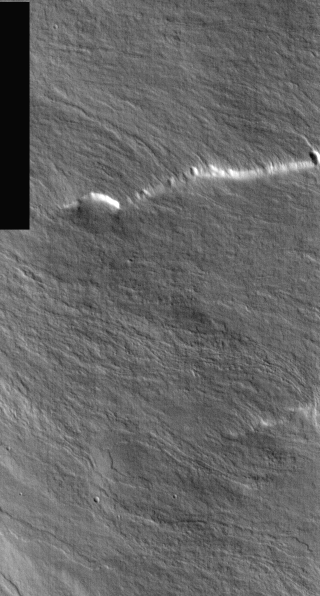

Olympus Mons in Day

This is a daytime IR image of the same location as yesterday’s nighttime IR image (PIA07182). Lava flows are much easier to identify in this image. The warming of the surface by the sun has increased the signal emitted to the camera.

Image information: IR instrument. Latitude 14, Longitude 229.8 East (130.2 West). 100 meter/pixel resolution.

Note: this THEMIS visual image has not been radiometrically nor geometrically calibrated for this preliminary release. An empirical correction has been performed to remove instrumental effects. A linear shift has been applied in the cross-track and down-track direction to approximate spacecraft and planetary motion. Fully calibrated and geometrically projected images will be released through the Planetary Data System in accordance with Project policies at a later time.

NASA’s Jet Propulsion Laboratory manages the 2001 Mars Odyssey mission for NASA’s Office of Space Science, Washington, D.C. The Thermal Emission Imaging System (THEMIS) was developed by Arizona State University, Tempe, in collaboration with Raytheon Santa Barbara Remote Sensing. The THEMIS investigation is led by Dr. Philip Christensen at Arizona State University. Lockheed Martin Astronautics, Denver, is the prime contractor for the Odyssey project, and developed and built the orbiter. Mission operations are conducted jointly from Lockheed Martin and from JPL, a division of the California Institute of Technology in Pasadena.

Credit: NASA/JPL/Arizona State University